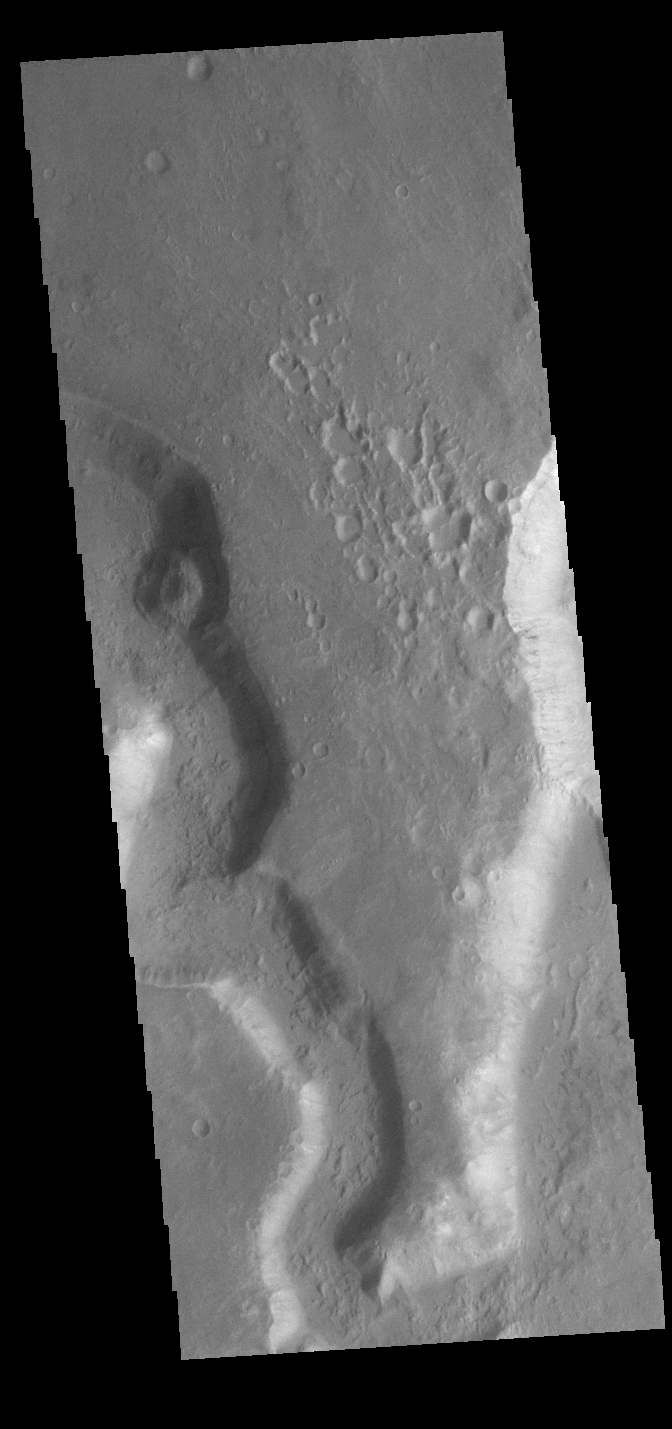

Uzboi and Nirgal Valles

Today’s VIS image shows a small section of Nirgal Valles (left side of image) just where it flows into the larger Uzboi Vallis (right side of image). Located in Noachis Terra, Nirgal Valles is 610km long (379 miles), and arises in Noachis Terra. Uzboi Vallis is 353 km long (219 miles) and arises just north of Argyre Planitia and flows northward into Holden Crater. While shorter than Nirgal Valles, Uzboi Vallis is much wider.

Credit: NASA/JPL-Caltech/ASU